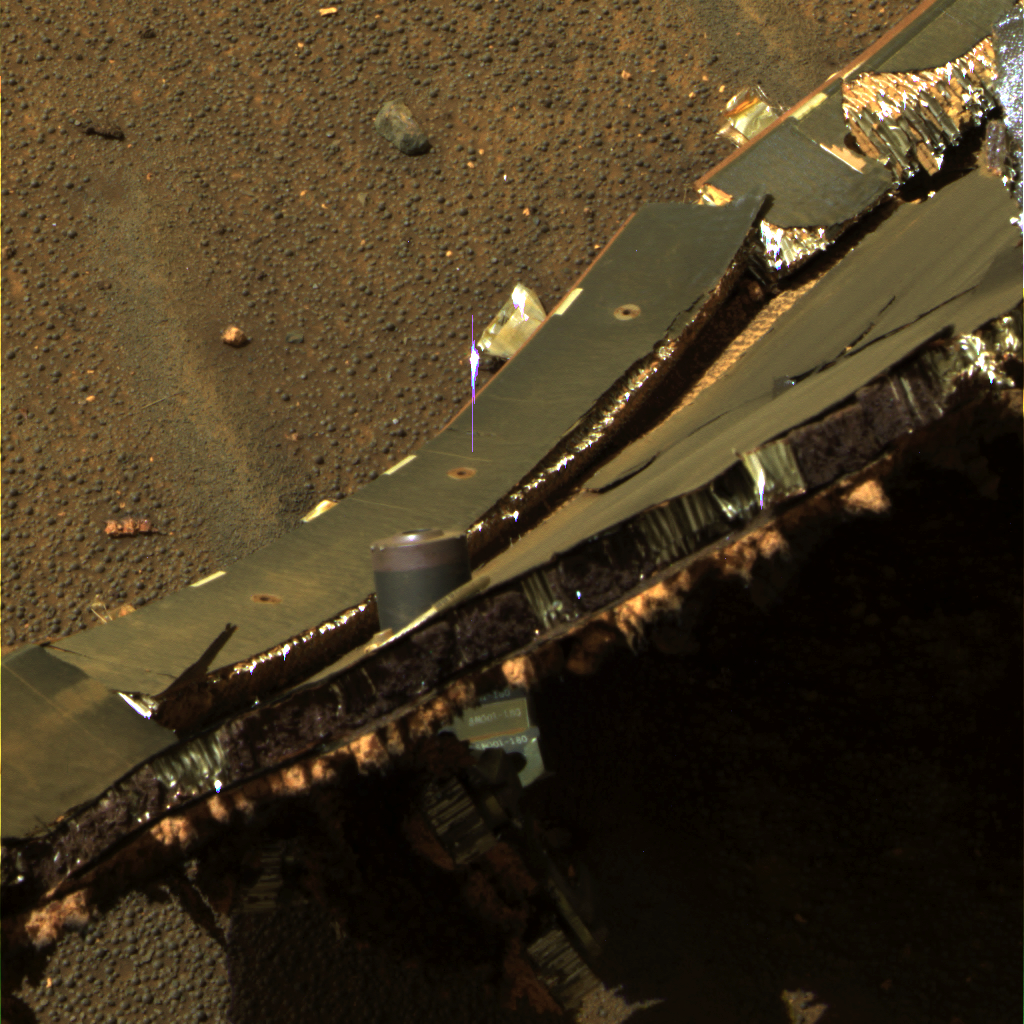

A Slice of the Heat Shield

This image from NASA’s Mars Exploration Rover Opportunity features a cross section through the structure and thermal protection system of the rover’s heat shield. Shown is one of six separation fittings used to join and separate the heat shield from the backshell during atmospheric entry, descent, and landing. Upon impact, this separation fitting punched through the structure.

This is an approximately true-color rendering of the scene acquired around 1:21 p.m. local solar time on Opportunity’s sol 340 (Jan. 7, 2005) using panoramic camera filters at wavelengths of 750, 530, and 430 nanometers.

Credit: NASA/JPL/Cornell